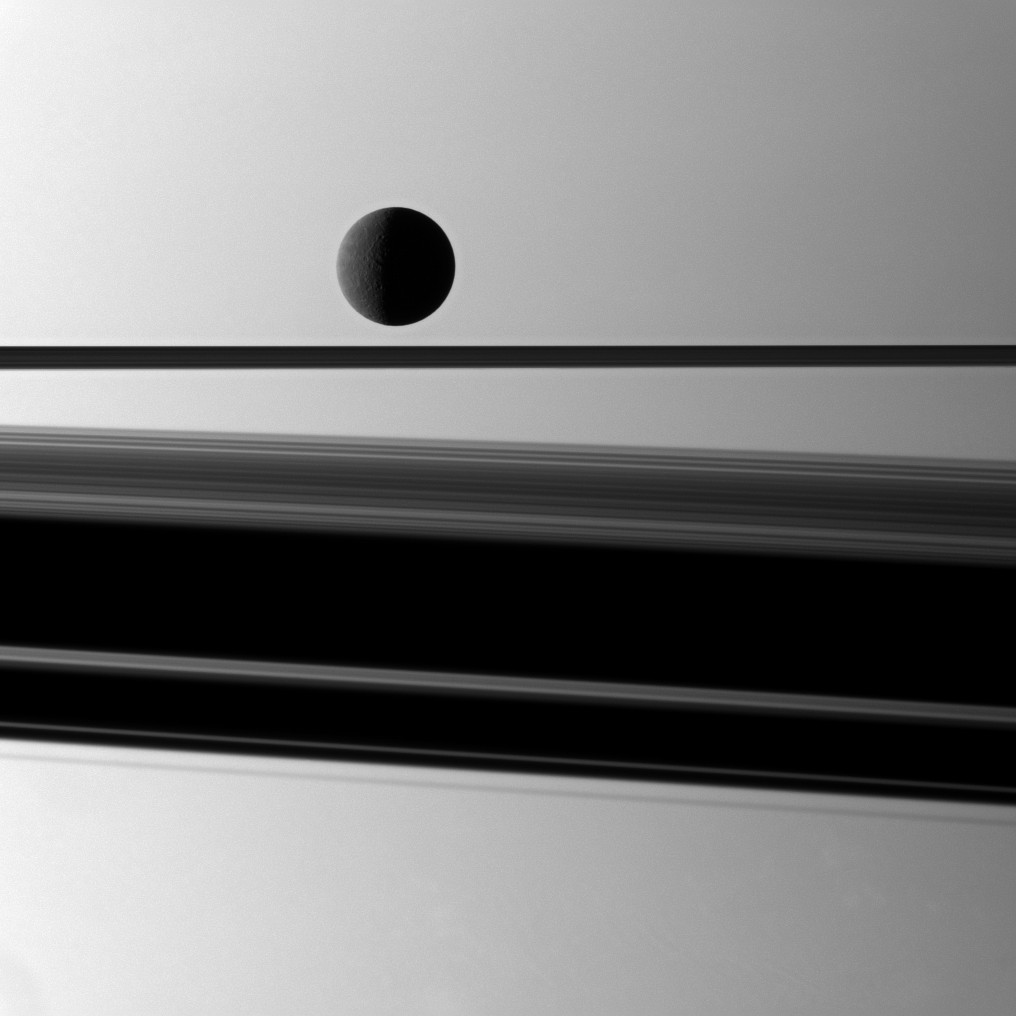

Rhea, Rings and Shadow

Saturn’s moon Rhea is gently lit in front of a background of the planet with a wide shadow cast by the rings which are seen nearly edge-on.

This view looks toward the anti-Saturn side of Rhea (1,528 kilometers, or 949 miles across) and toward the northern, sunlit side of the rings from just above the ringplane.

The image was taken in visible green light with the Cassini spacecraft narrow-angle camera on May 8, 2010. The view was obtained at a distance of approximately 2.1 million kilometers (1.3 million miles) from Rhea and at a sun-Rhea-spacecraft, or phase, angle of 101 degrees. Image scale is 13 kilometers (8 miles) per pixel.

The Cassini-Huygens mission is a cooperative project of NASA, the European Space Agency and the Italian Space Agency. The Jet Propulsion Laboratory, a division of the California Institute of Technology in Pasadena, manages the mission for NASA’s Science Mission Directorate, Washington, D.C. The Cassini orbiter and its two onboard cameras were designed, developed and assembled at JPL. The imaging operations center is based at the Space Science Institute in Boulder, Colo.

Credit: NASA/JPL/Space Science Institute